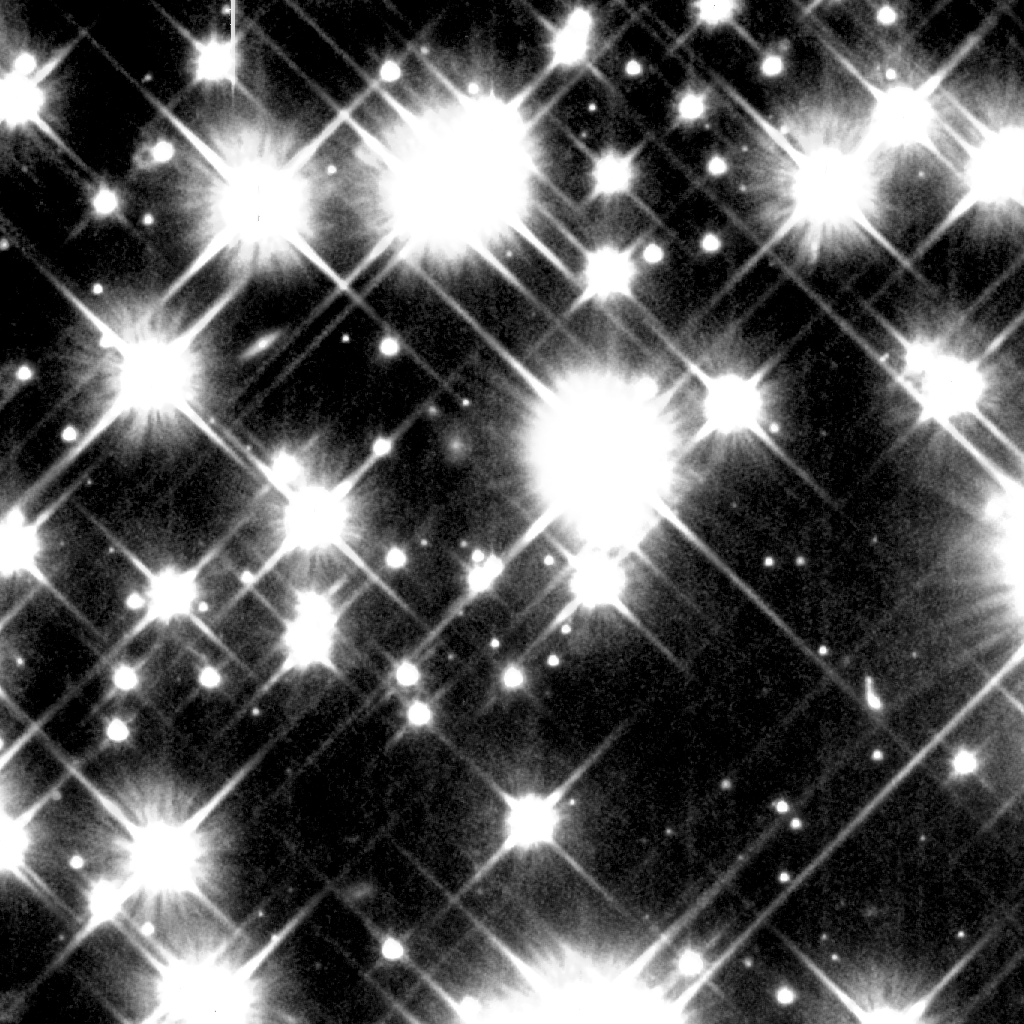

Close Up of Ancient, White Dwarf Stars in the Milky Way Galaxy

Object Name: M4, NGC 6121
Object Description: Globular Cluster, White Dwarf Stars
Instrument: HST/WFPC2 and HST/STIS/MULTIACCUM
Filters: F336W (B), F555W (V), F814W (I)
Exposure Time: 1.2 days (WFPC2), and January - April 2001, Exposure Time: 7.4 days (STIS)

Credit: NASA and H. Richer (University of British Columbia)